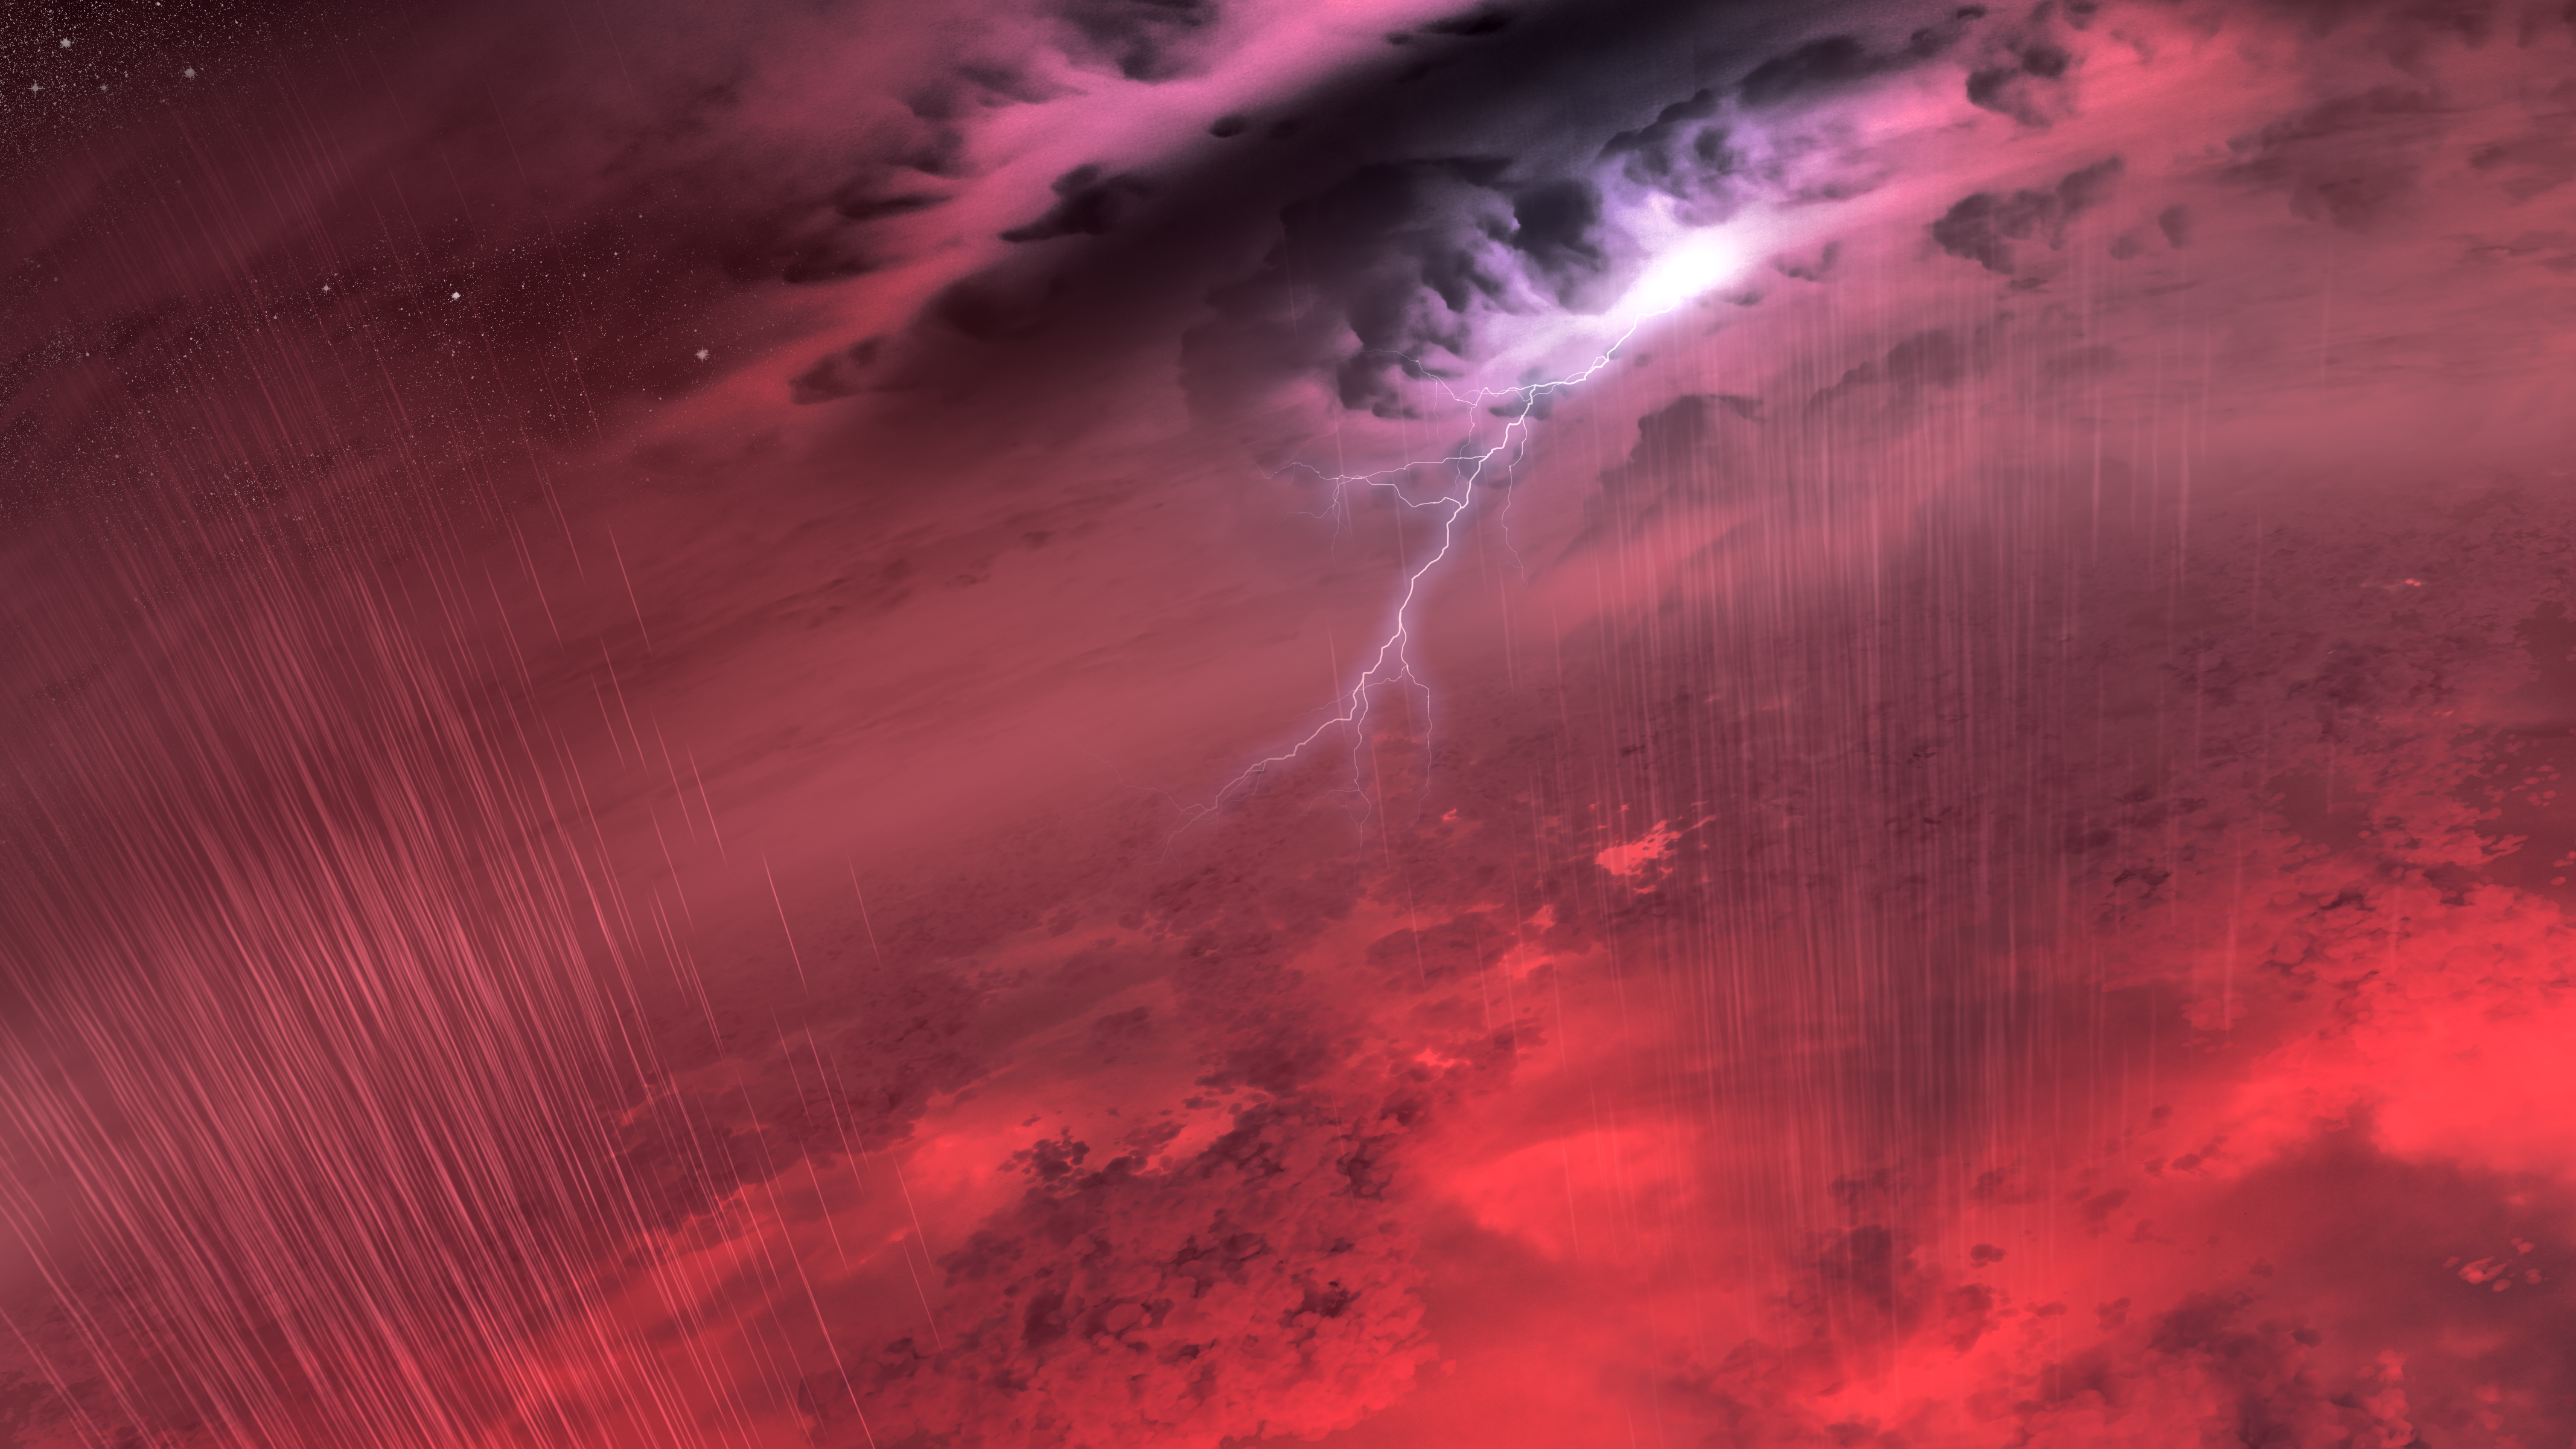

This Just In: Storms Expected on Brown Dwarfs

This artist's concept shows what the weather might look like on cool star-like bodies known as brown dwarfs. These giant balls of gas start out life like stars, but lack the mass to sustain nuclear fusion at their cores, and instead, fade and cool with time.

New research from NASA's Spitzer Space Telescope suggests that most brown dwarfs are racked with colossal storms akin to Jupiter's famous "Great Red Spot." These storms may be marked by fierce winds, and possibly lightning. The turbulent clouds might also rain down molten iron, hot sand or salts -- materials thought to make up the cloud layers of brown dwarfs.

Credit: NASA/JPL-Caltech/T. Pyle (IPAC)